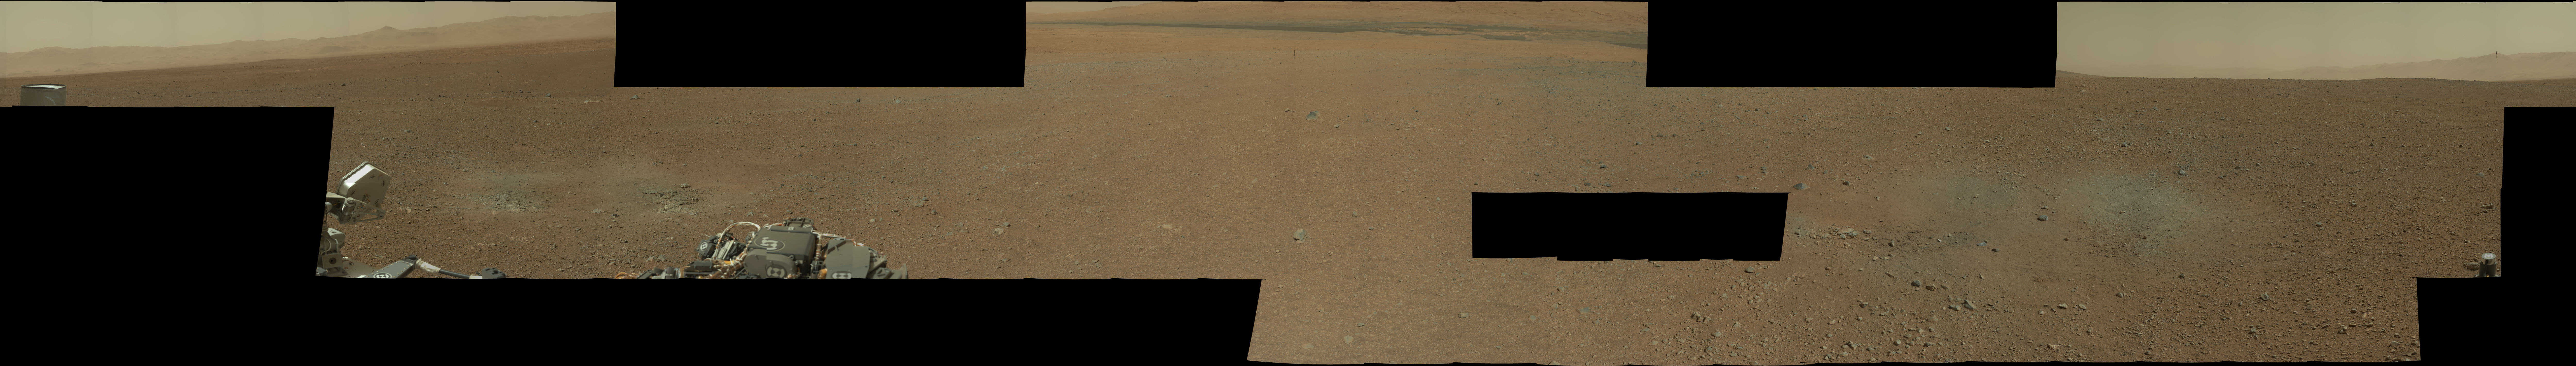

First High-Resolution Color Mosaic of Curiosity’s Mastcam Images

Figure 1

This image is the first high-resolution color mosaic from NASA’s Curiosity rover, showing the geological environment around the rover’s landing site in Gale Crater on Mars. The images show a landscape that closely resembles portions of the southwestern United States in its morphology, adding to the impression gained from the lower-resolution thumbnail mosaic released early in the week.

The colors in the main image are unmodified from those returned by the camera. While it is difficult to say whether this is what a human eye would see, it is what a cell phone or camcorder would record since the Mastcam takes color pictures in the exact same manner that consumer cameras acquire color images. The colors in a second version (Figure 1) have been modified as if the scene were transported to Earth and illuminated by terrestrial sunlight. This processing, called “white balancing,” is useful for scientists to be able to recognize and distinguish rocks by color in more familiar lighting.

The parts of this mosaic that are most interesting to geologists include a section on the crater wall north of the landing site where a network of valleys believed to have formed by water erosion enters Gale Crater from the outside. They are also studying a section that looks south of the landing site that provides an overview of the eventual geological targets Curiosity will explore, including the rock-strewn, gravelly surface nearby, the dark dune field and the layered buttes and mesas of the sedimentary rock of Mount Sharp.

Geologists are also taking a close look at an area excavated by the blast of the Mars Science Laboratory’s descent stage rockets. With the loose debris blasted away by the rockets, details of the underlying materials are clearly seen. Of particular note is a well-defined, topmost layer that contains fragments of rock embedded in a matix of finer material.

This 79-image mosaic was acquired by the 34-millimeter Mastcam over about an hour of time on Aug. 8, 2012 PDT (Aug. 9, 2012 EDT). The full mosaic consists of 130 1,200 by 1,200 pixel full-color images, but this version includes all the images that have been returned to Earth so far. The black areas indicate images not yet returned by the rover.

An interactive QuickTime Virtual Reality product is also included. Users can use arrow keys to move side to side and up and down in this spherical projection of the high-resolution color mosaic from Mastcam. Users can also use the shift key to zoom in and the control key to zoom out.

JPL manages the Mars Science Laboratory/Curiosity for NASA’s Science Mission Directorate in Washington. The rover was designed, developed and assembled at JPL, a division of the California Institute of Technology in Pasadena.

Credit: NASA/JPL-Caltech/MSSS